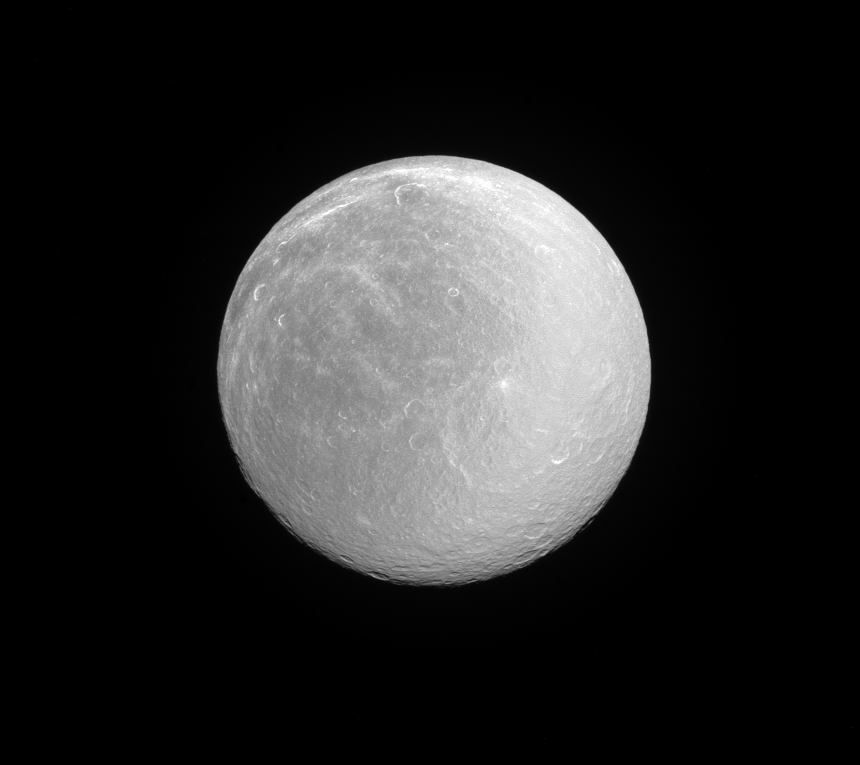

Regarding Rhea

Rhea, like many moons in the outer solar system, appears dazzlingly bright in full sunlight. This is the signature of the water ice that forms most of the moon’s surface.

Rhea (949 miles or 1,527 kilometers across) is Saturn’s second largest moon after Titan. Its ancient surface is one of the most heavily cratered of all of Saturn’s moons. Subtle albedo variations across the disk of Rhea hint at past geologic activity.

This view looks toward the anti-Saturn hemisphere of Rhea. North on Rhea is up and rotated 36 degrees to the right. The image was taken with the Cassini spacecraft narrow-angle camera on June 3, 2016 using a spectral filter which preferentially admits wavelengths of ultraviolet light centered at 338 nanometers.

The view was acquired at a distance of approximately 365,000 miles (587,000 kilometers) from Rhea and at a Sun-Rhea-spacecraft, or phase, angle of 9 degrees. Image scale is 2.4 miles (3.9 kilometers) per pixel.

The Cassini mission is a cooperative project of NASA, ESA (the European Space Agency) and the Italian Space Agency. The Jet Propulsion Laboratory, a division of the California Institute of Technology in Pasadena, manages the mission for NASA’s Science Mission Directorate, Washington. The Cassini orbiter and its two onboard cameras were designed, developed and assembled at JPL. The imaging operations center is based at the Space Science Institute in Boulder, Colorado.

Credit: NASA/JPL-Caltech/Space Science Institute